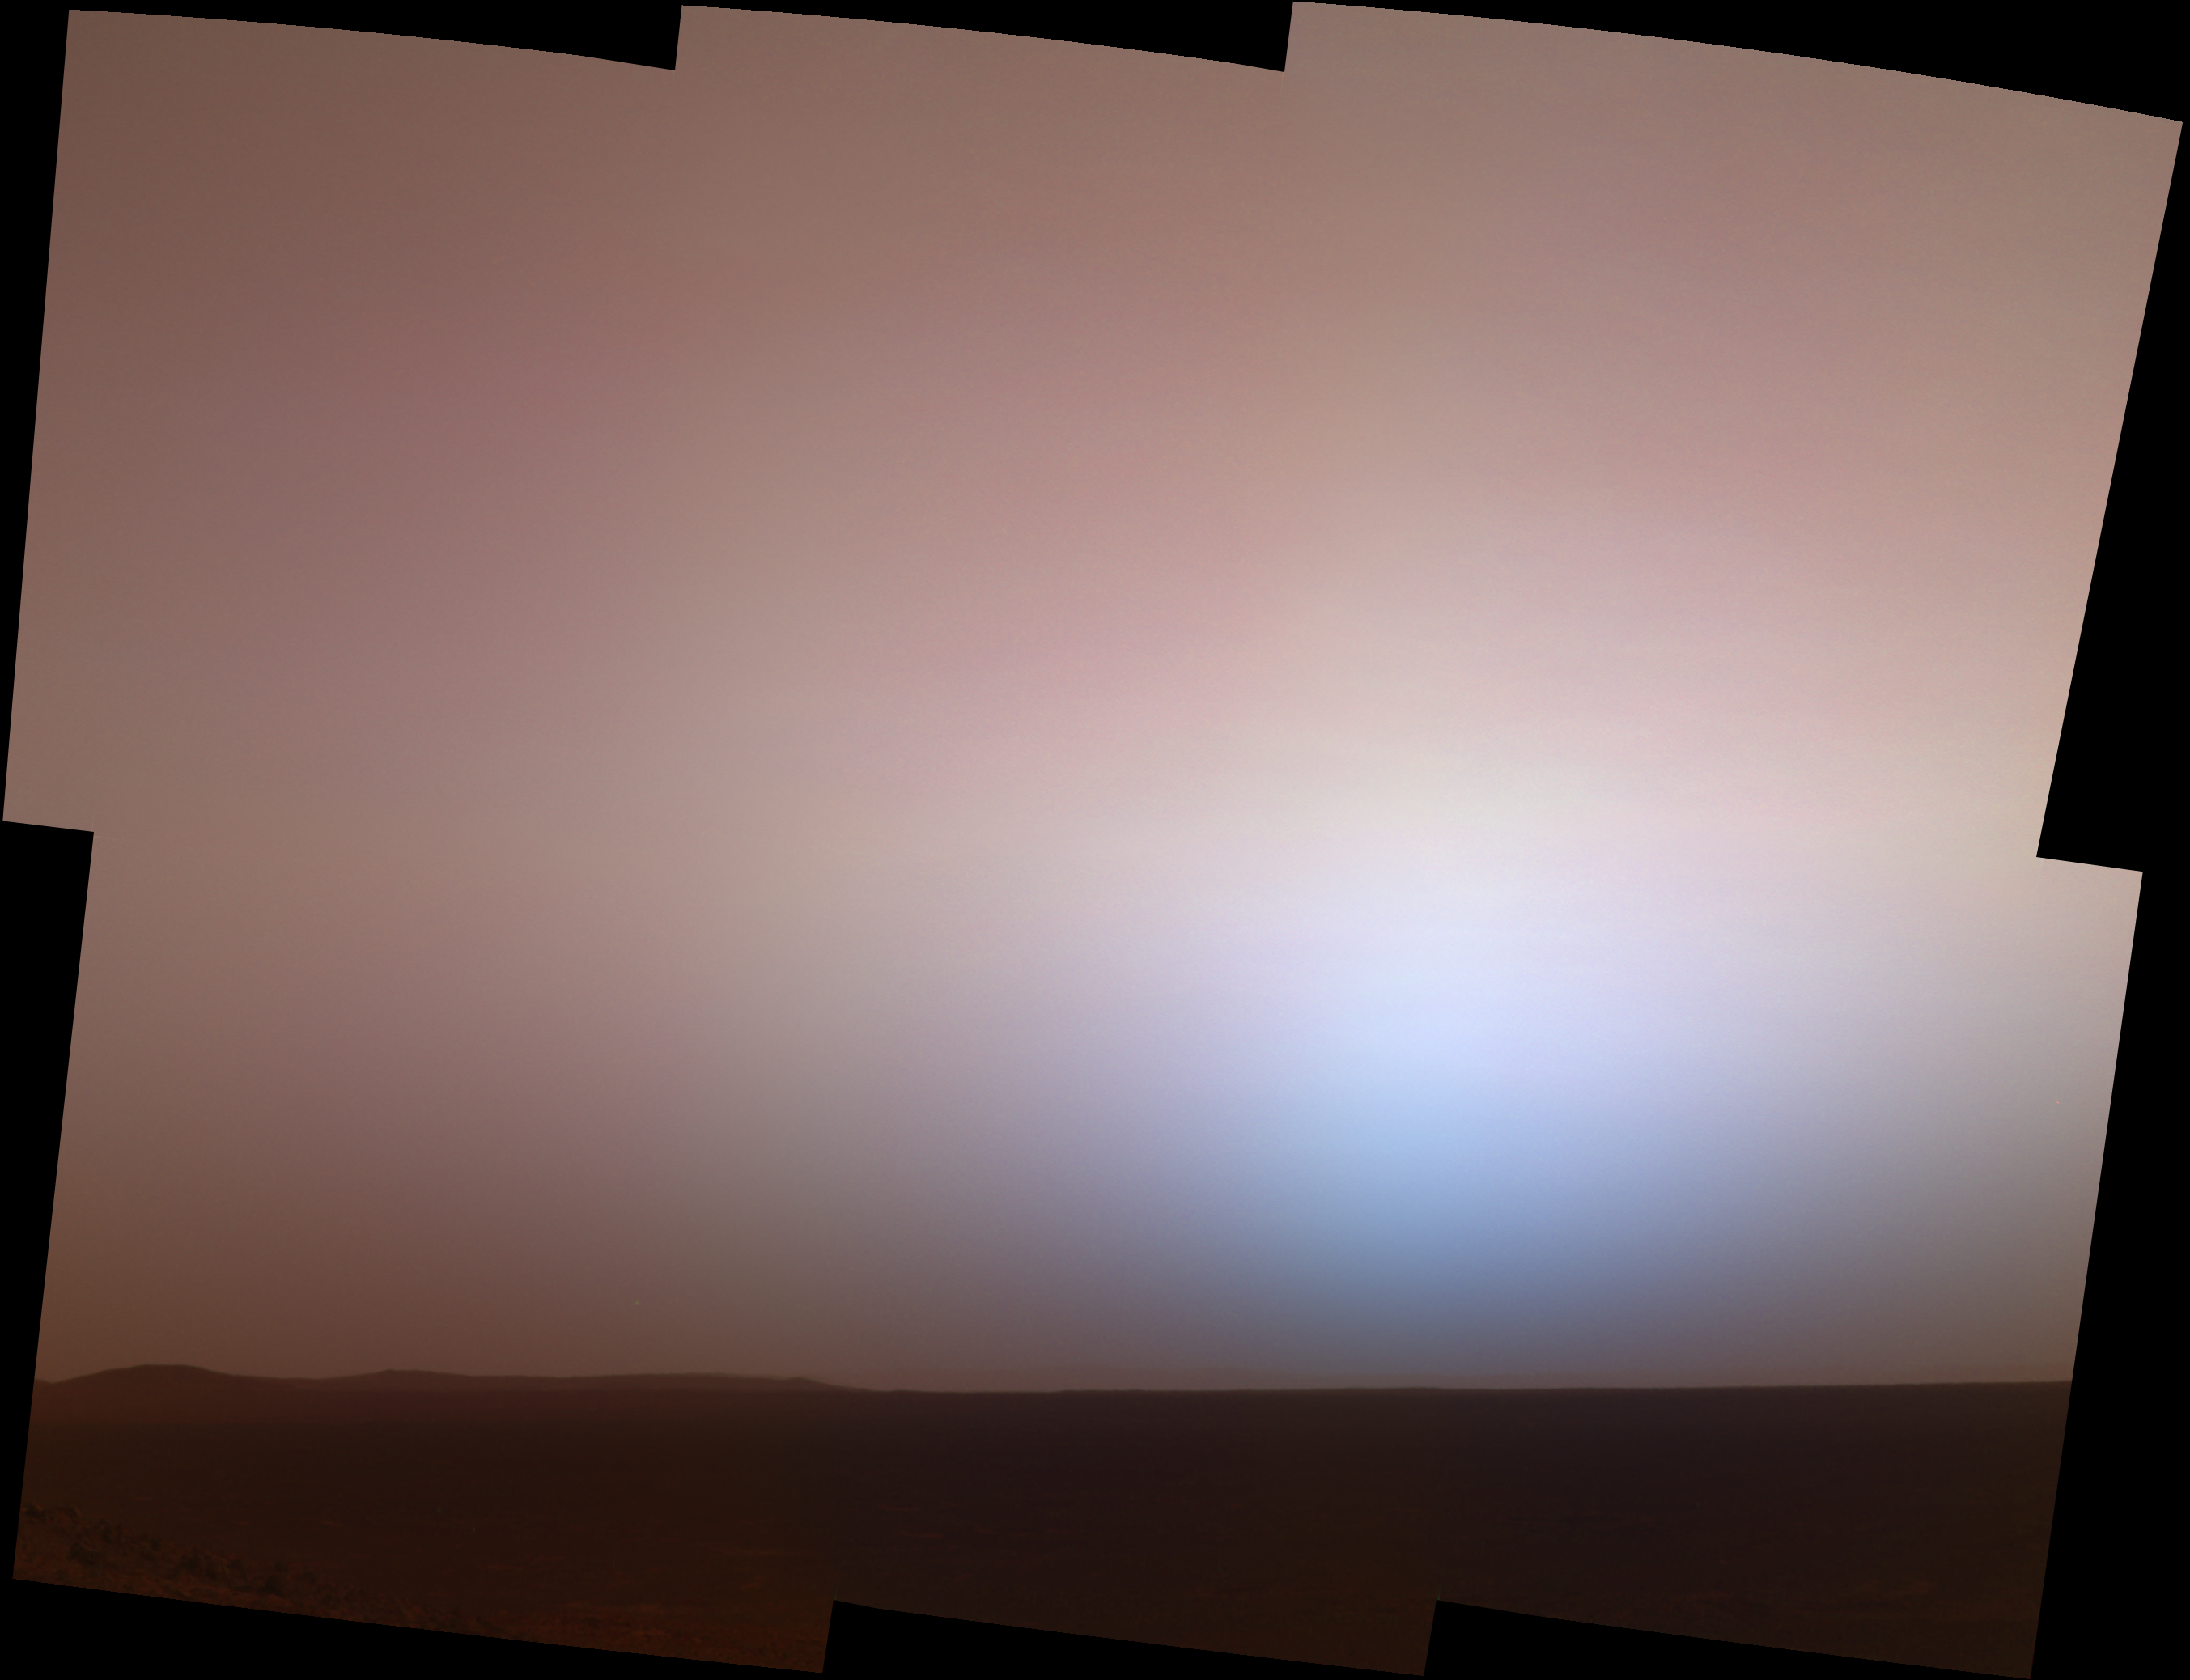

Twilight at Gusev

Here is the martian twilight sky at Gusev crater, as imaged by the panoramic camera on NASA’s Mars Exploration Rover Spirit around 6:20 in the evening of the rover’s 464th martian day, or sol (April 23, 2005). Spirit was commanded to stay awake briefly after sending that sol’s data to Mars Odyssey at sunset. This small panorama of the western sky was obtained using camera’s 750-nanometer, 530-nanometer and 430-nanometer color filters. This filter combination allows false color images to be generated that are similar to what a human would see, but with the colors exaggerated. In this image, the bluish glow in the sky above where the Sun had just set would be visible to us if we were there, but the redness of the sky farther from the sunset is exaggerated compared to the daytime colors of the martian sky.

These kinds of images are beautiful and evocative, but they also have important scientific purposes. Specifically, twilight images are occasionally acquired by the science team to determine how high into the atmosphere the martian dust extends, and to look for dust or ice clouds. Other images have shown that the twilight glow remains visible, but increasingly fainter, for up to two hours before sunrise or after sunset. The long martian twilight compared to Earth’s is caused by sunlight scattered around to the night side of the planet by abundant high altitude dust. Similar long twilights or extra-colorful sunrises and sunsets sometimes occur on Earth when tiny dust grains that are erupted from powerful volcanoes scatter light high in the atmosphere. These kinds of twilight images are also more sensitive to faint cloud structures, though none were detected when these images were acquired. Clouds have been rare at Gusev crater during Spirit’s 16-month mission so far.

Credit: NASA/JPL/Texas A&M/Cornell